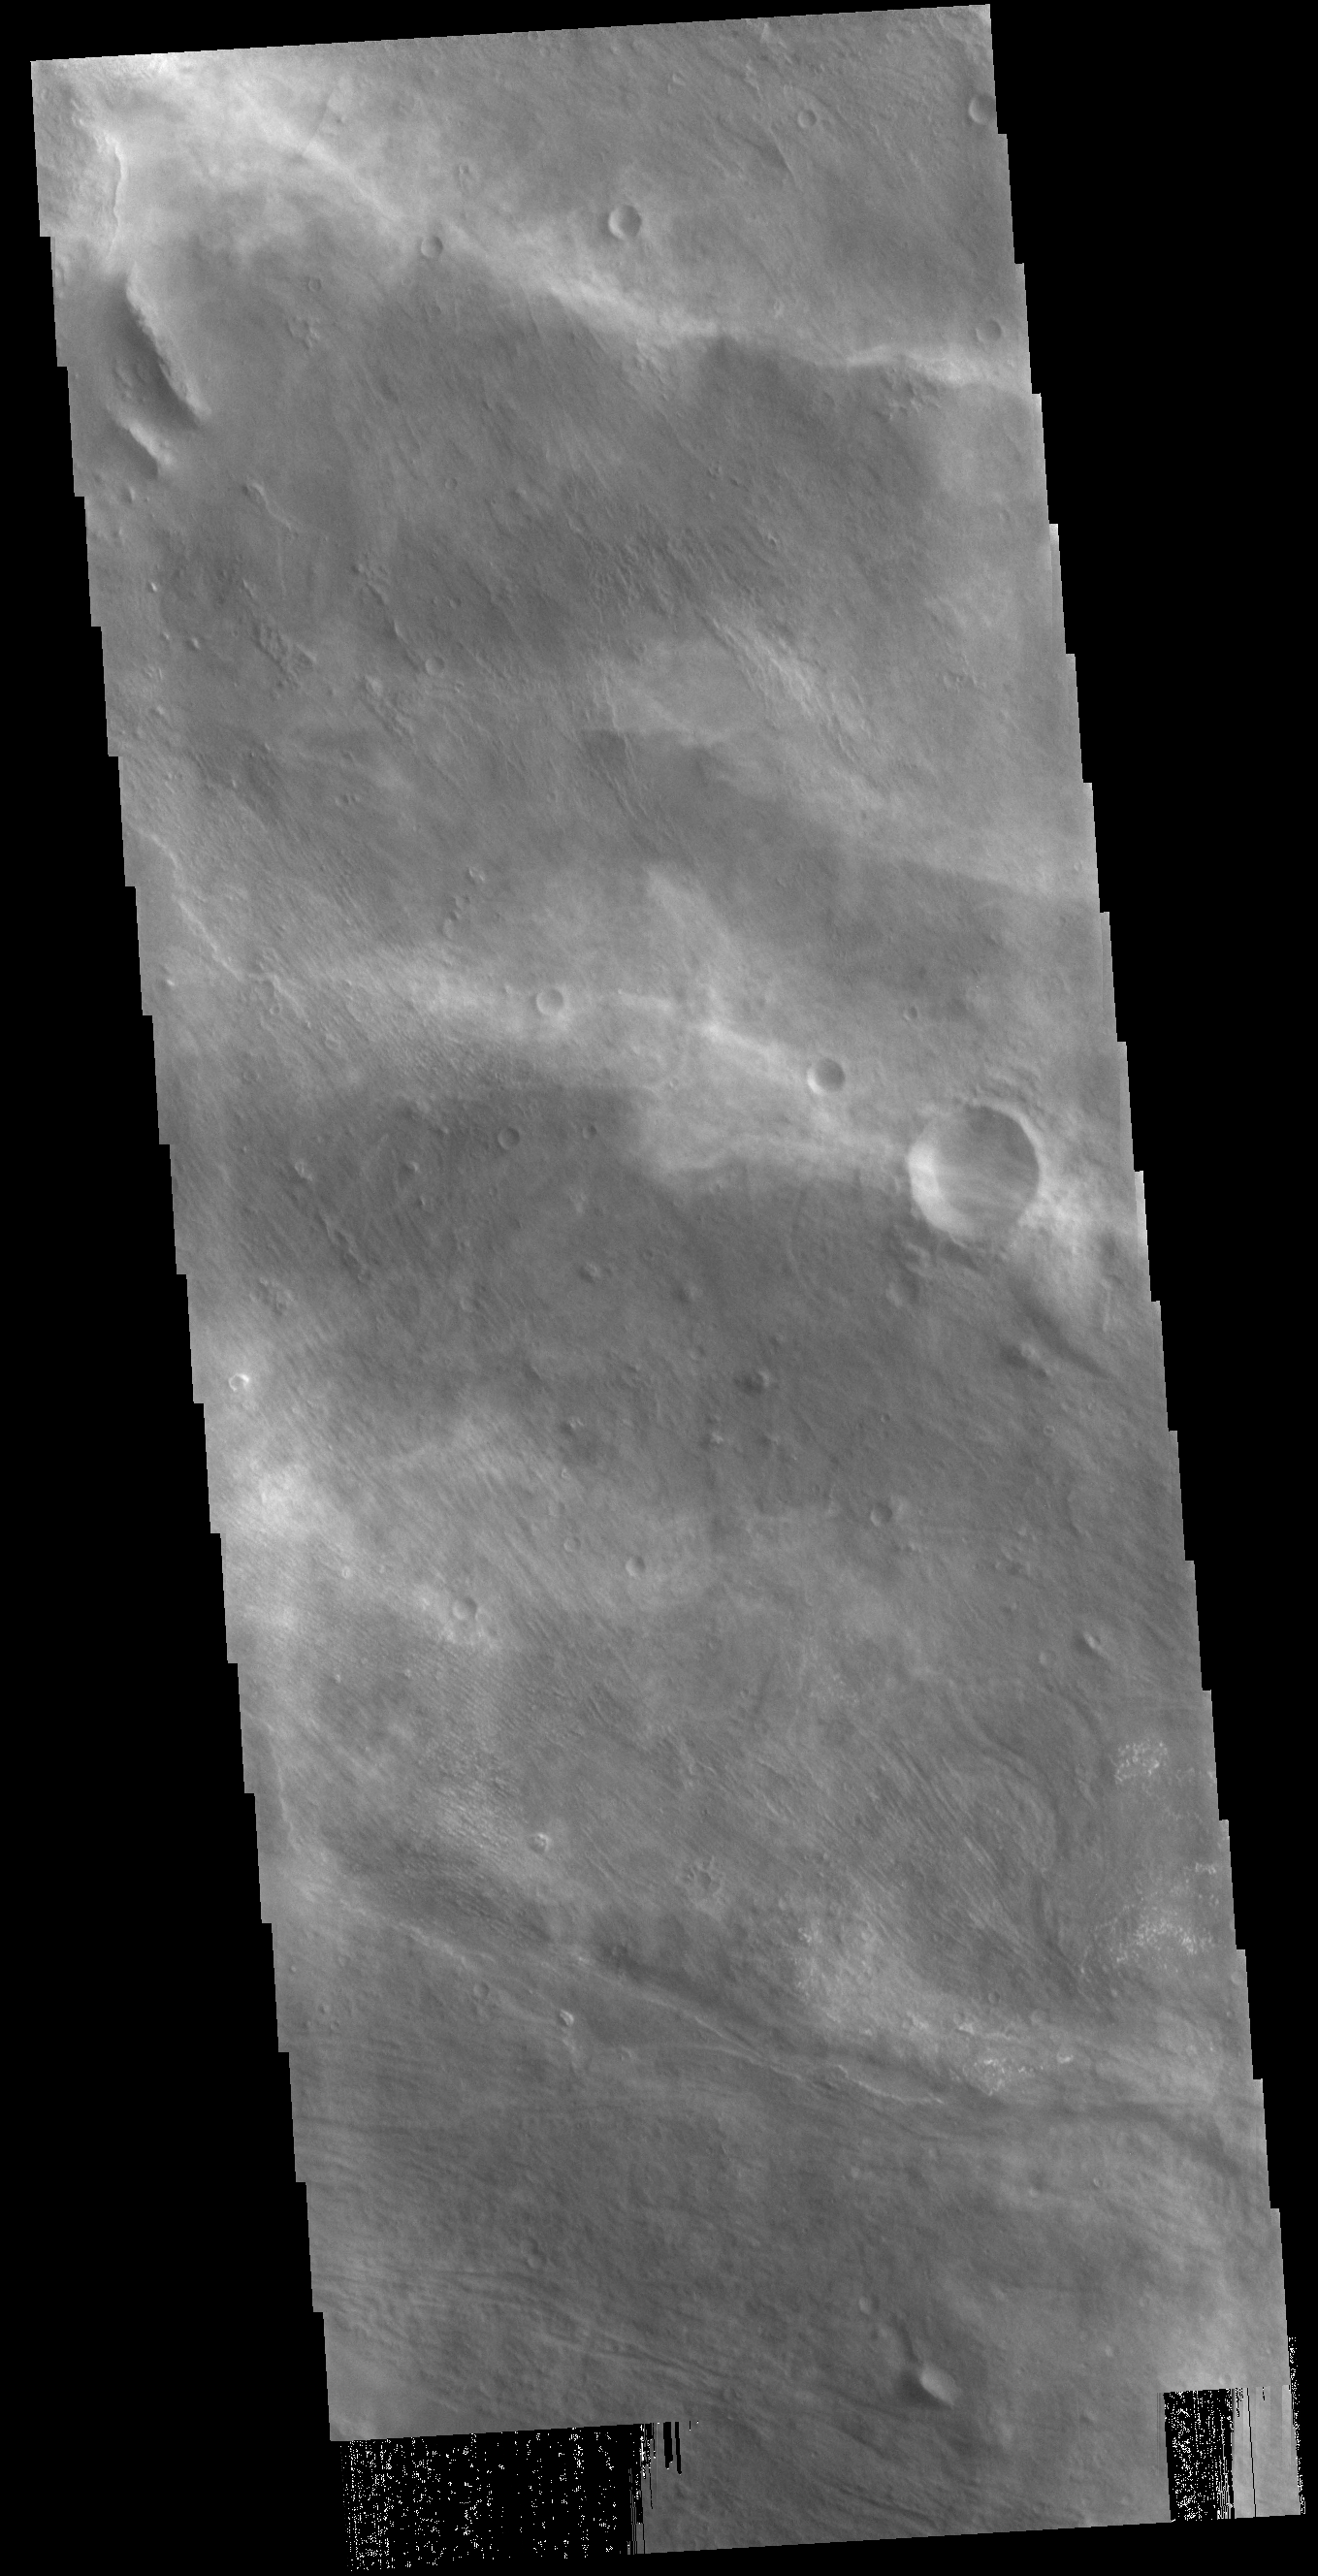

Cloudy Day

The diffuse streaks of white in this VIS image are clouds. These are high altitude winter clouds over Melas Chasma. Streamers of clouds like this are moving very quickly in high altitude winds.

Credit: NASA/JPL-Caltech/ASU